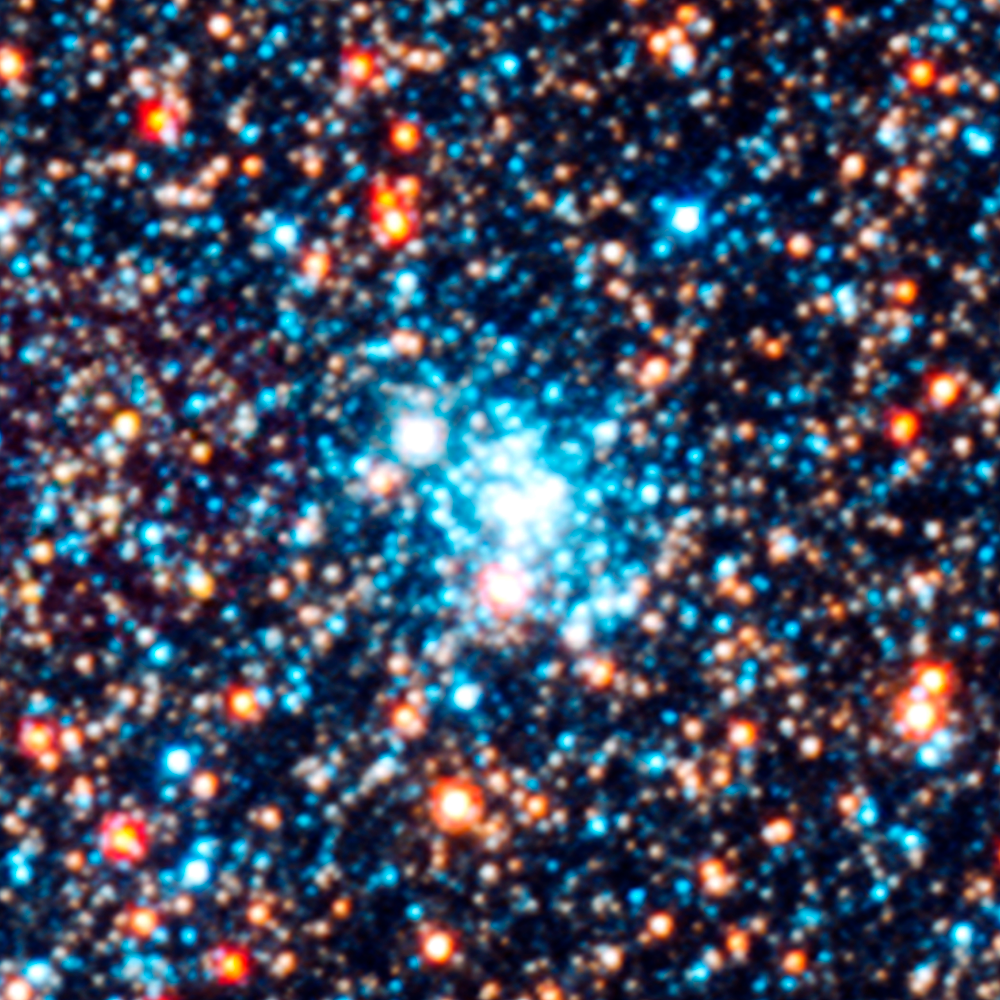

Star Cluster AP94

Object Name: M31, Andromeda Galaxy, AP94
Object Description: Star cluster
Instrument: HST/ACS/WFC, HST/WFC3/UVIS, and HST/WFC3/IR
Filters: F336W (U), F475W (g), F814W (I), and F160W (H)

This images is a composite of separate exposures acquired by the ACS and WFC3 instruments on the Hubble Space Telescope. Several filters were used to sample broad wavelength ranges. The color results from assigning different hues (colors) to each monochromatic (grayscale) image associated with an individual filter. In this case, the assigned colors are: Blue: WFC3/UVIS F336W (U) Green: ACS/WFC F475W (g) Yellow: ACS/WFC F814W (I) Red: WFC3/IR F160W (H)

Credit: NASA, ESA, J. Dalcanton, B.F. Williams, L.C. Johnson (University of Washington), and the PHAT team